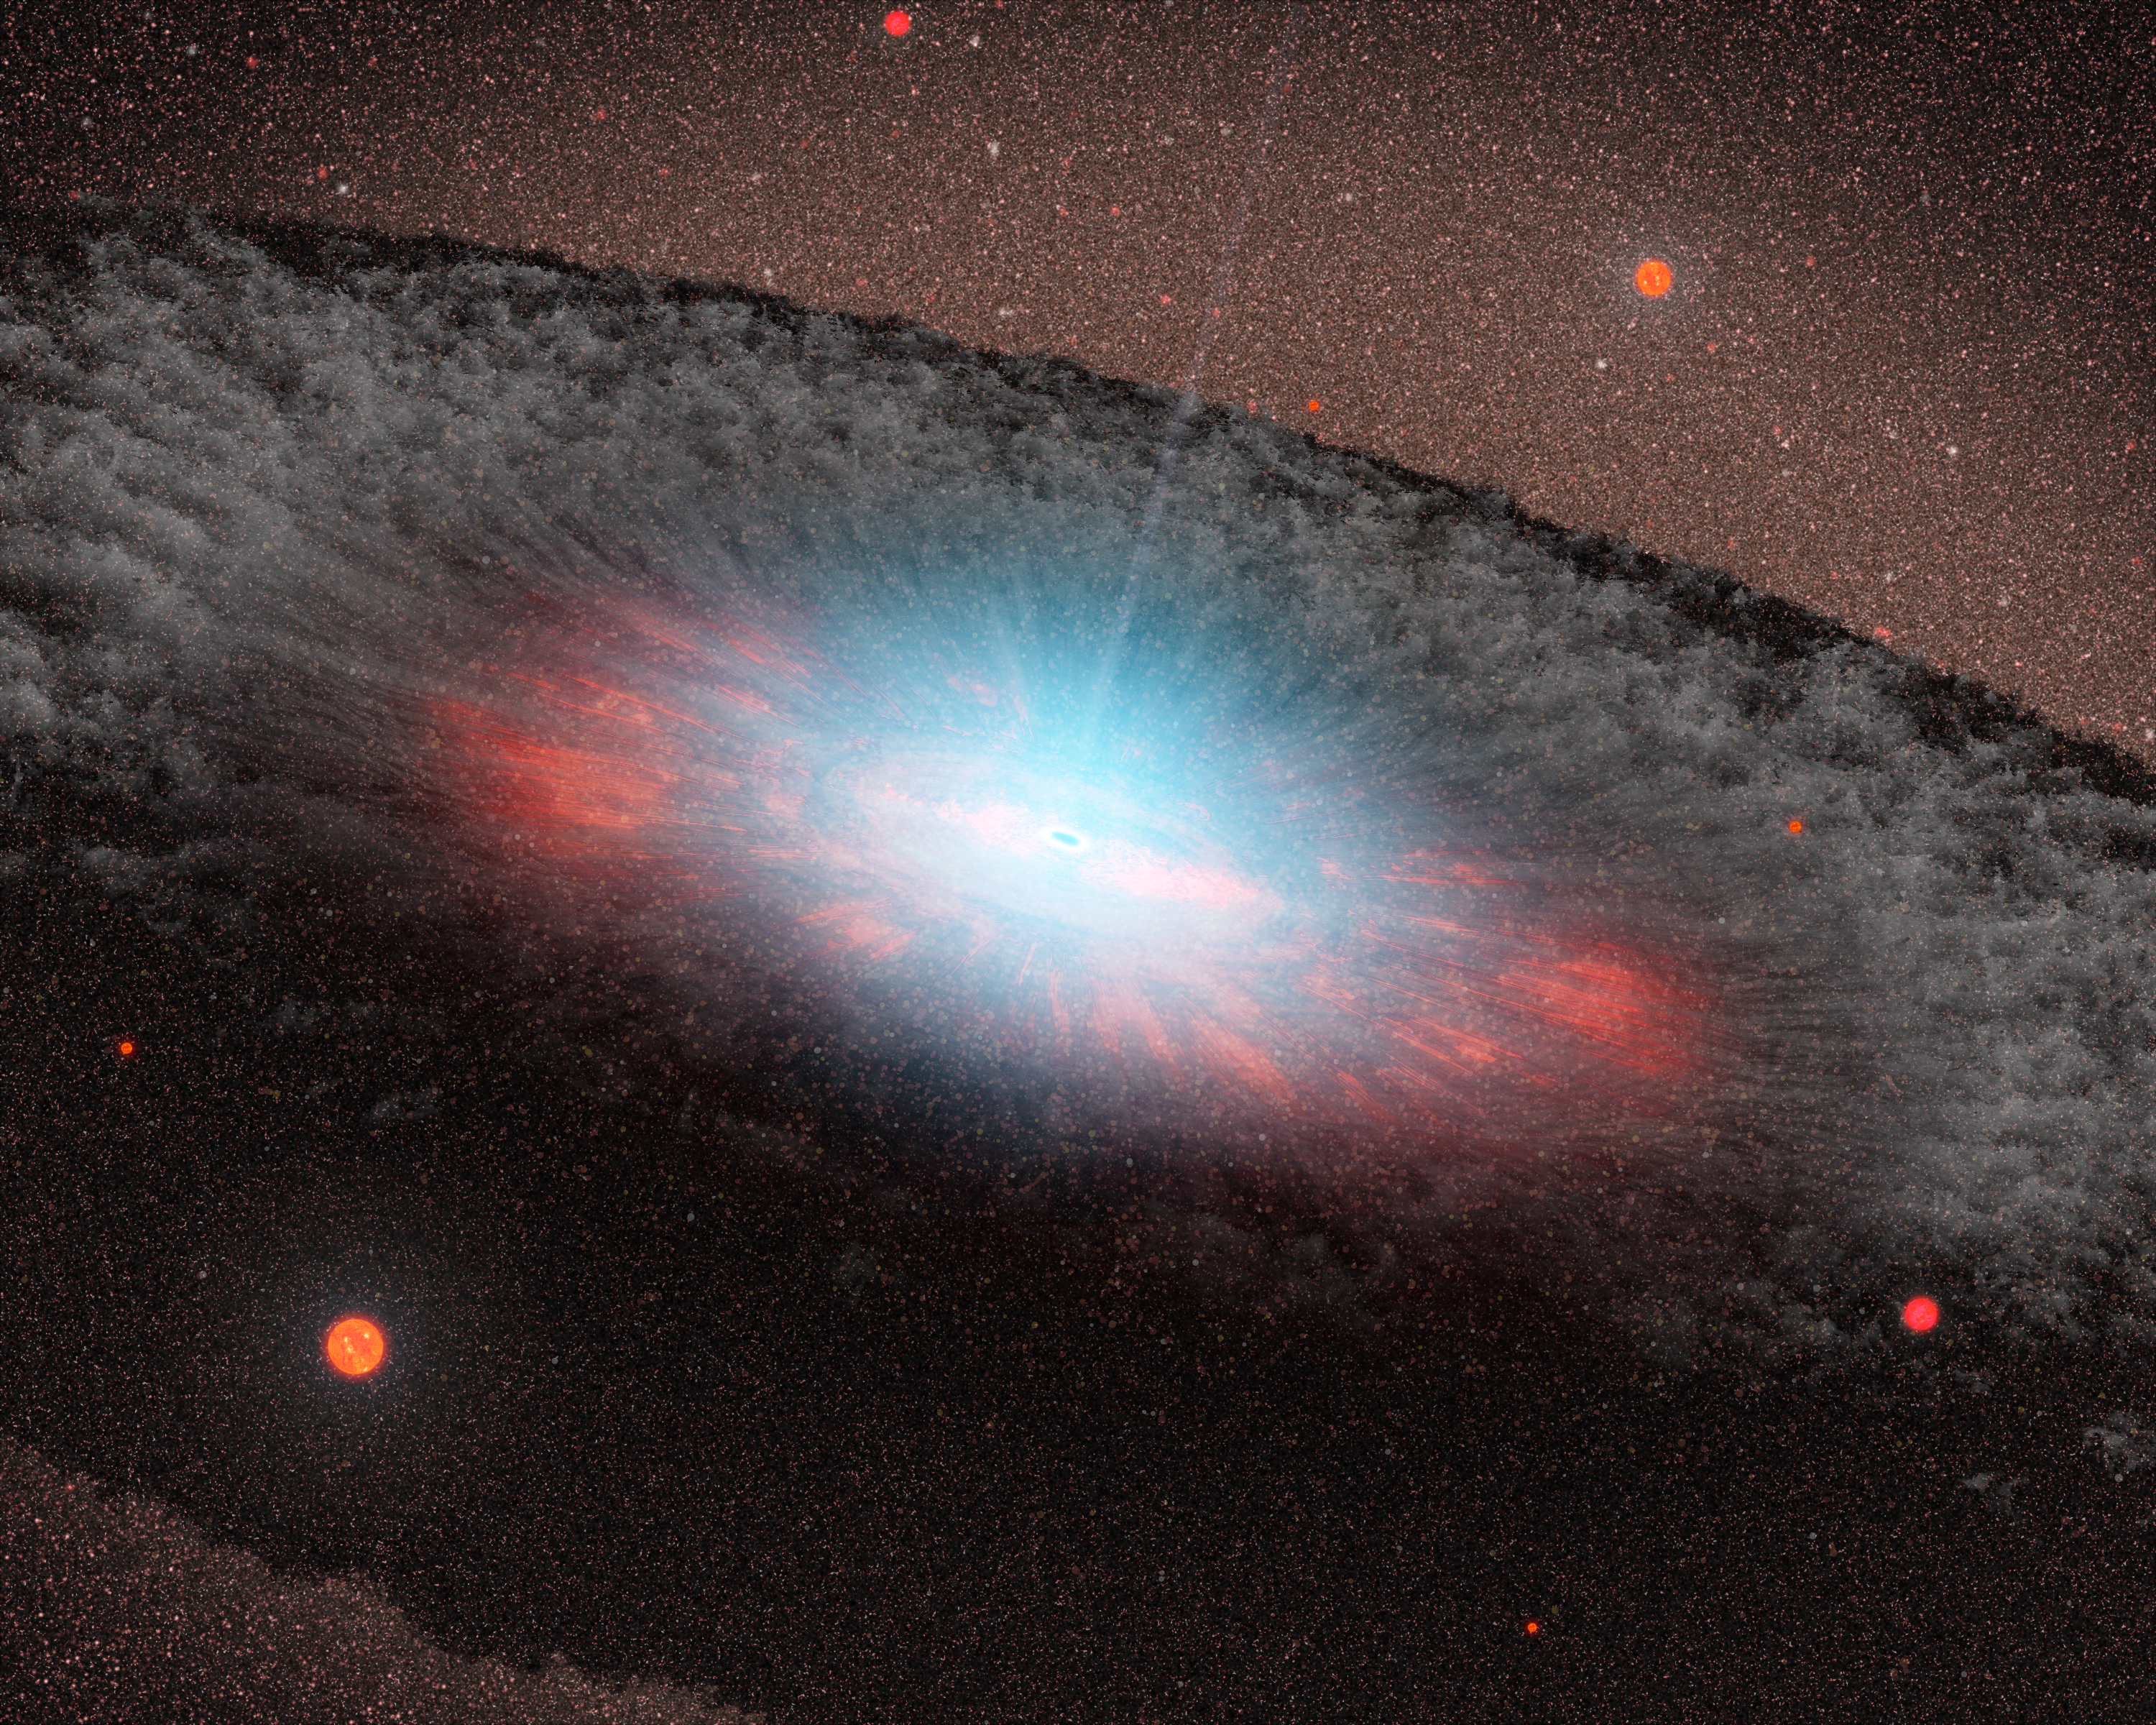

An Unwelcome Place for New Stars (artist concept)

Poster Version
Suppression of Star Formation from Supermassive Black Holes

This artist’s concept depicts a supermassive black hole at the center of a galaxy. NASA’s Galaxy Evolution Explorer found evidence that black holes — once they grow to a critical size — stifle the formation of new stars in elliptical galaxies. Black holes are thought to do this by heating up and blasting away the gas that fuels star formation.

The blue color here represents radiation pouring out from material very close to the black hole. The grayish structure surrounding the black hole, called a torus, is made up of gas and dust. Beyond the torus, only the old red-colored stars that make up the galaxy can be seen. There are no new stars in the galaxy.

Credit: NASA/JPL-Caltech